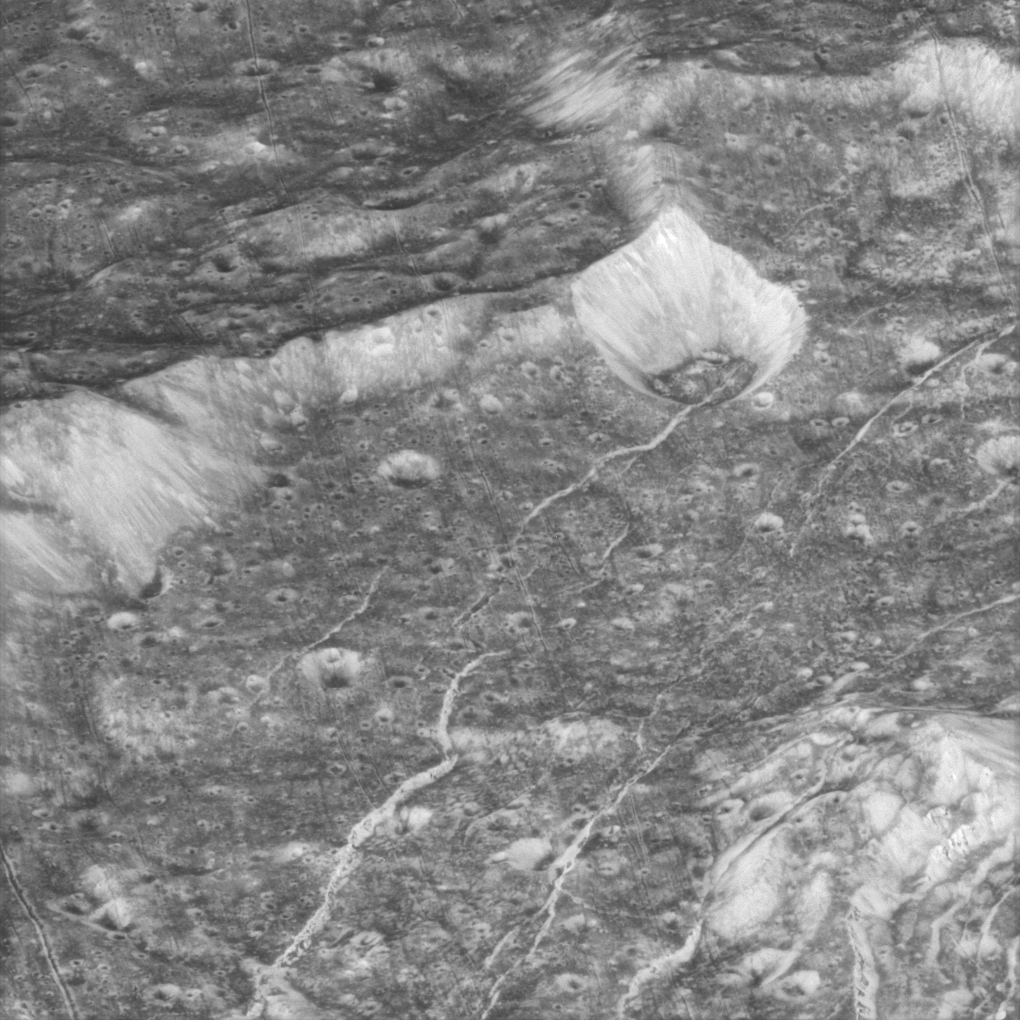

In the Groove

The Cassini spacecraft continues to prove that the closer the view of the myriad worlds constituting the Saturn system, the more interesting and varied the views become. This close-up view of icy Dione reveals a wonderful variety of surface features that are simultaneously familiar and unlike any other place in the solar system.

The terrain in this image is located within a 60-kilometer-wide (37-mile) impact crater along the feature called Padua Linea. The western rim of the encompassing crater runs from the middle left to the upper right. The crater’s central peak can be seen at the lower right.

Multiple generations of fractures are visible here. Numerous fine, roughly parallel linear grooves run across the terrain from top to bottom and are interrupted by the larger, irregular bright fractures. In several places, fractures postdate some deposits in the bottoms of craters that are not badly degraded by time. Such a fracture, for example, runs from the center toward the upper right.

Most of the craters seen here have bright walls and dark deposits of material on their floors. As on other Saturnian moons, rockslides on Dione may reveal cleaner ice, while the darker materials accumulate in areas of lower topography and lower slope (e.g. crater floors and the bases of scarps).

This view is centered on terrain near 11 degrees south latitude, 238 degrees west longitude.

This clear-filter image was taken using the Cassini spacecraft narrow-angle camera on Oct. 11, 2005, during Cassini’s close targeted flyby of Dione. The image was acquired from a distance of 4,486 kilometers (2,787 miles) from Dione and at a Sun-Dione-spacecraft, or phase, angle of 10 degrees. The image scale is 23 meters (75 feet) per pixel.

The Cassini-Huygens mission is a cooperative project of NASA, the European Space Agency and the Italian Space Agency. The Jet Propulsion Laboratory, a division of the California Institute of Technology in Pasadena, manages the mission for NASA’s Science Mission Directorate, Washington, D.C. The Cassini orbiter and its two onboard cameras were designed, developed and assembled at JPL. The imaging operations center is based at the Space Science Institute in Boulder, Colo.

Credit: NASA/JPL/Space Science Institute